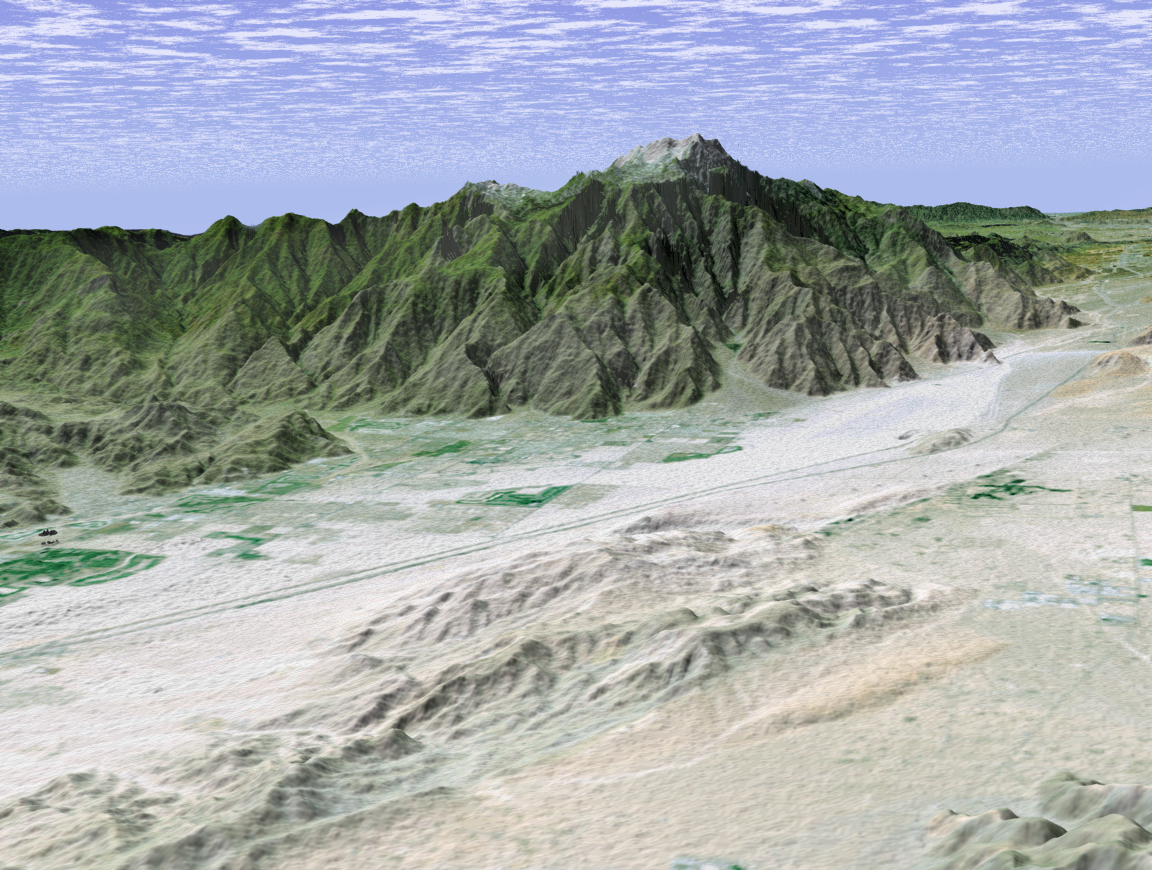

Perspective View with Landsat Overlay, Palm Springs, Calif.

The city of Palm Springs nestles at the base of Mount San Jacinto in this computer-generated perspective viewed from the east. The many golf courses in the area show up as irregular green areas while the two prominent lines passing through the middle of the image are Interstate 10 and the adjacent railroad tracks. The San Andreas Fault passes through the middle of the sandy Indio Hills in the foreground.

This 3-D perspective view was generated using topographic data from the Shuttle Radar Topography Mission (SRTM) and an enhanced color Landsat 5satellite image. Topographic expression is exaggerated two times.

Landsat has been providing visible and infrared views of the Earth since 1972. SRTM elevation data matches the 30-meter (98-foot) resolution of most Landsat images and will substantially help in analyzing the large and growing Landsat image archive.

Elevation data used in this image was acquired by the Shuttle Radar Topography Mission (SRTM) aboard the Space Shuttle Endeavour, launched on Feb. 11, 2000. SRTM used the same radar instrument that comprised the Spaceborne Imaging Radar-C/X-Band Synthetic Aperture Radar (SIR-C/X-SAR) that flew twice on the Space Shuttle Endeavour in 1994. SRTM was designed to collect 3-D measurements of the Earth’s surface. To collect the 3-D data, engineers added a 60-meter (approximately 200-foot) mast, installed additional C-band and X-band antennas, and improved tracking and navigation devices. The mission is a cooperative project between NASA, the National Imagery and Mapping Agency (NIMA) of the U.S. Department of Defense and the German and Italian space agencies. It is managed by NASA’s Jet Propulsion Laboratory, Pasadena, Calif., for NASA’s Earth Science Enterprise,Washington, D.C.

Size: scale varies in this perspective image
Location: 33.8 deg. North lat., 116.3 deg. West lon.
Orientation: looking west
Image Data: Landsat Bands 3, 2, 1 as red, green, blue, respectively
Original Data Resolution: SRTM 1 arcsecond (30 meters or 98 feet), Thematic Mapper 1 arcsecond (30 meters or 98 feet)
Date Acquired: February 2000 (SRTM)

Credit: NASA/JPL/NIMA